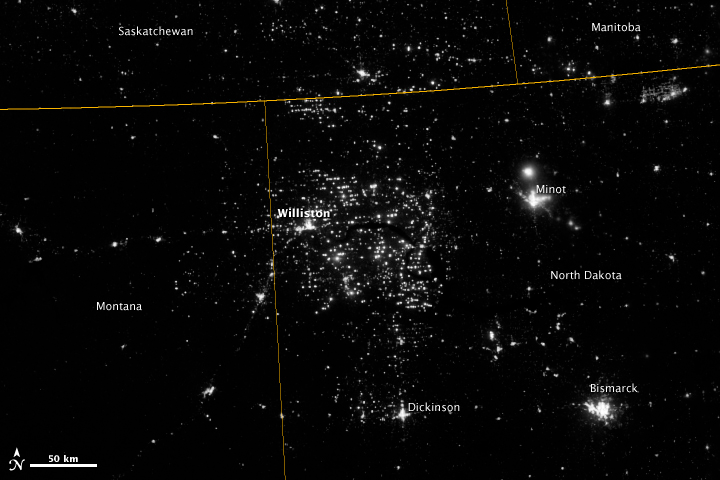

Gas Drilling, North Dakota

Northwestern North Dakota is one of the least-densely populated parts of the United States. Cities and people are scarce, but satellite imagery shows the area has been aglow at night in recent years. The reason: the area is home to the Bakken shale formation, a site where oil production is booming. Companies hoping to extract oil from the Bakken formation have drilled hundreds of new wells in the last few years; natural gas often bubbles up to the surface as part of the process. Lacking the infrastructure to pipe the gas away, many drillers simply burn it in a practice known as flaring. On November 12, 2012, the Visible Infrared Imaging Radiometer Suite (VIIRS) on the Suomi NPP satellite captured this nighttime view of widespread gas flaring throughout the area. Many of the specks of light are evidence of gas flaring, though others may be the lights around drilling equipment. Some of the brighter areas correspond to towns and cities including Williston, Minot, and Dickinson. The image was captured by the VIIRS “day-night band,” which detects light in a range of wavelengths from green to near-infrared and uses filtering techniques to observe signals such as gas flares, auroras, wildfires, city lights, and reflected moonlight. When VIIRS acquired the image, the moon was in its waning crescent phase, meaning it was reflecting only a small amount of light. According to the U.S. Energy Information Administration, natural gas production from the Bakken shale has increased more than 20-fold between 2007 and 2010. Gas production averaged over 485 million cubic feet per day in September 2011, compared to the 2005 average of about 160 million cubic feet per day. Due to the lack of gas pipeline and processing facilities in the region, about 29 percent of that gas is flared. NASA Earth Observatory image by Jesse Allen and Robert Simmon, using VIIRS Day-Night Band data from the Suomi National Polar-orbiting Partnership. Suomi NPP is the result of a partnership between NASA, the National Oceanic and Atmospheric Administration, and the Department of Defense.

Credit: NASA Earth Observatory Click here